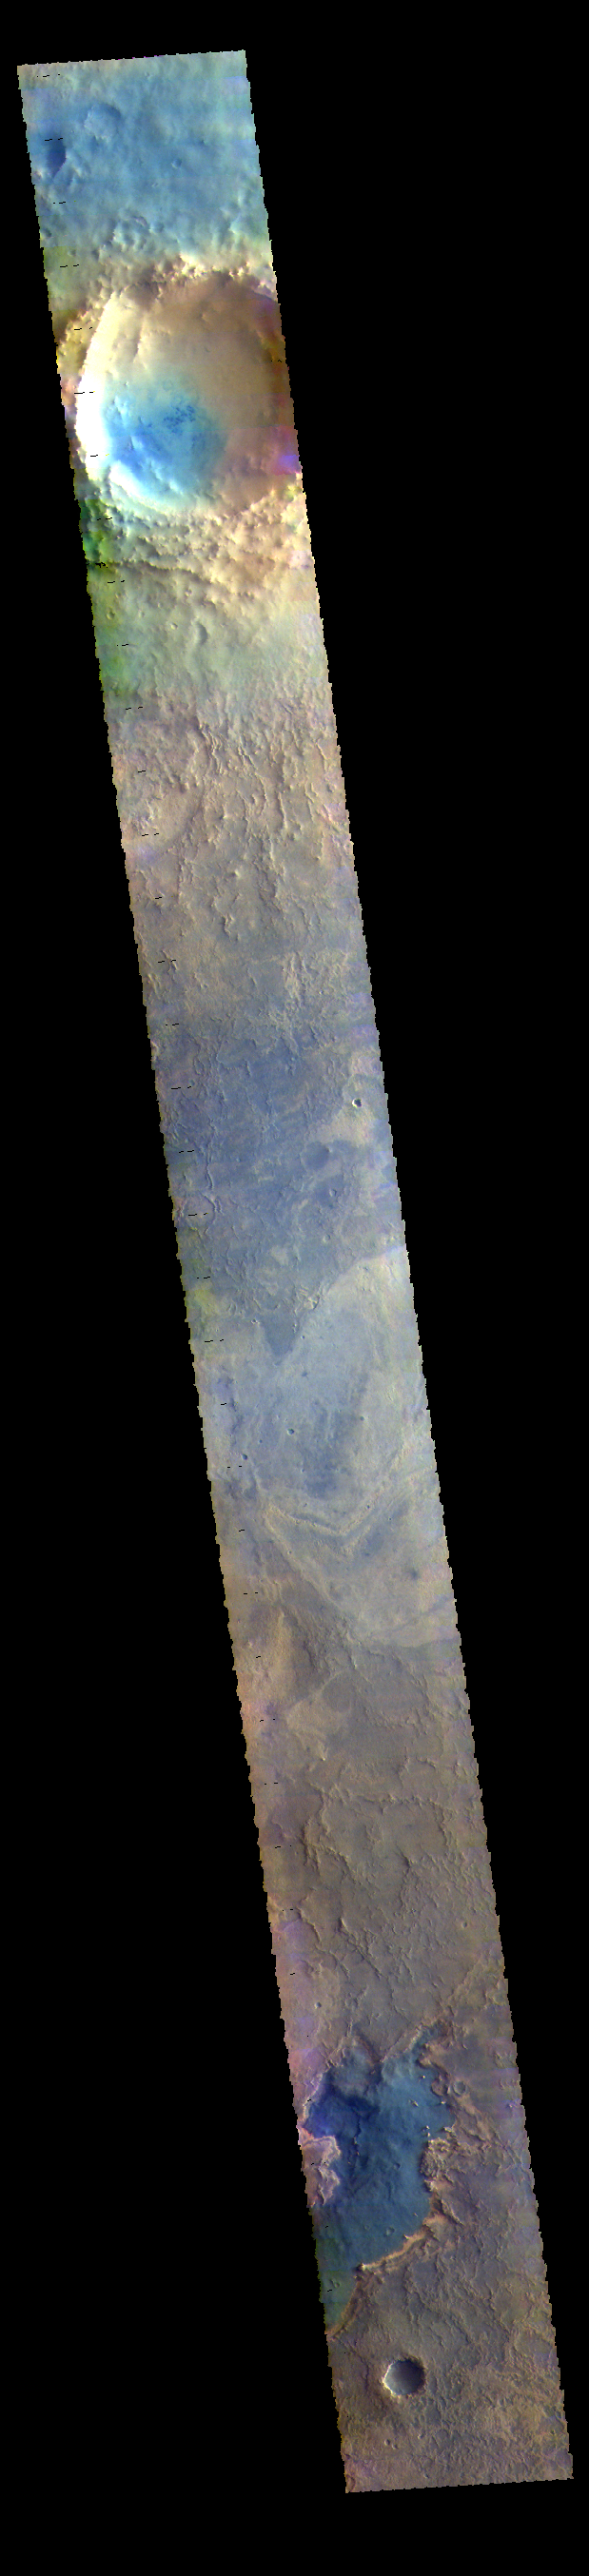

Meridiani Planum – False Color

This VIS image shows part of Meridiani Planum.

The THEMIS VIS camera contains 5 filters. The data from different filters can be combined in multiple ways to create a false color image. These false color images may reveal subtle variations of the surface not easily identified in a single band image.

Credit: NASA/JPL-Caltech/ASU